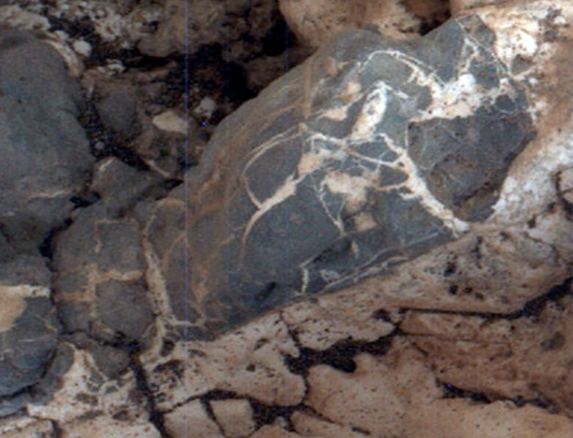

Injection of Light Material into an Older Dark Vein

Light material emplaced within darker vein material is seen in this view of a mineral vein at the “Garden City” site on lower Mount Sharp, Mars. The Mars Hand Lens Imager (MAHLI) on the arm of NASA’s Curiosity Mars Rover took the image on April 4, 2015, during the 946th Martian day, or sol, of Curiosity’s work on Mars. The area shown is roughly 0.4 inch (1 centimeter) wide.

Differences in textures of light-toned veins in the Garden City complex of crisscrossing mineral veins are clues that these veins may result from distinct fluid events. This example shows where injection of light material into a prior dark vein suggests high fluid pressure.

Differences in textures of light-toned veins in the Garden City complex of crisscrossing mineral veins are clues that these veins may result from distinct fluid events. This vein’s texture shows indications of crystal growth, suggesting that crystallization may have exerted a force for opening the fracture filled by the vein. Different examples are at PIA19925 and PIA19927.

Mineral veins often form where fluids move through fractured rocks, depositing minerals in the fractures and affecting chemistry of the surrounding rock. At Garden City, the veins have been more resistant to erosion than the surrounding host rock. The fluid movement through fractures at Garden City occurred later than wet environmental conditions in which the host rock formed, before it hardened and cracked.

Malin Space Science Systems, San Diego, built and operates MAHLI. NASA’s Jet Propulsion Laboratory, a division of the California Institute of Technology in Pasadena, manages the Mars Science Laboratory Project for the NASA Science Mission Directorate, Washington. JPL designed and built the project’s Curiosity rover.

Credit: NASA/JPL-Caltech/MSSS